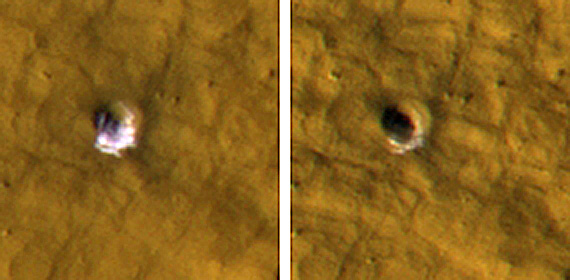

Underground Ice on Mars Exposed by Impact Cratering

The High Resolution Imaging Science Experiment camera on NASA’s Mars Reconnaissance Orbiter took these images of a fresh, 6-meter-wide (20-foot-wide) crater on Mars on Oct. 18, 2008, (left) and on Jan. 14, 2009. Each image is 35 meters (115 feet) across. This crater’s depth is estimated to be 1.33 meters (4.4 feet).

Images (not shown here) taken by the Thermal Emission Imaging System camera on NASA’s Mars Odyssey orbiter and by the Context Camera on the Mars Reconnaissance Orbiter show that the impact that excavated this crater occurred sometime between Dec. 22, 2008 and July 5, 2008.

The impact exposed water ice from below the surface. It is the bright material visible in this pair of images. The change in appearance from the earlier image to the later one resulted from some of the ice sublimating away during the Martian northern-hemisphere summer, leaving behind dust that had been intermixed with the ice. The thickening layer of dust on top obscured the remaining ice. This crater is at 43.28 degrees north latitude, 164.22 degrees east longitude.

Credit: NASA/JPL-Caltech/University of Arizona